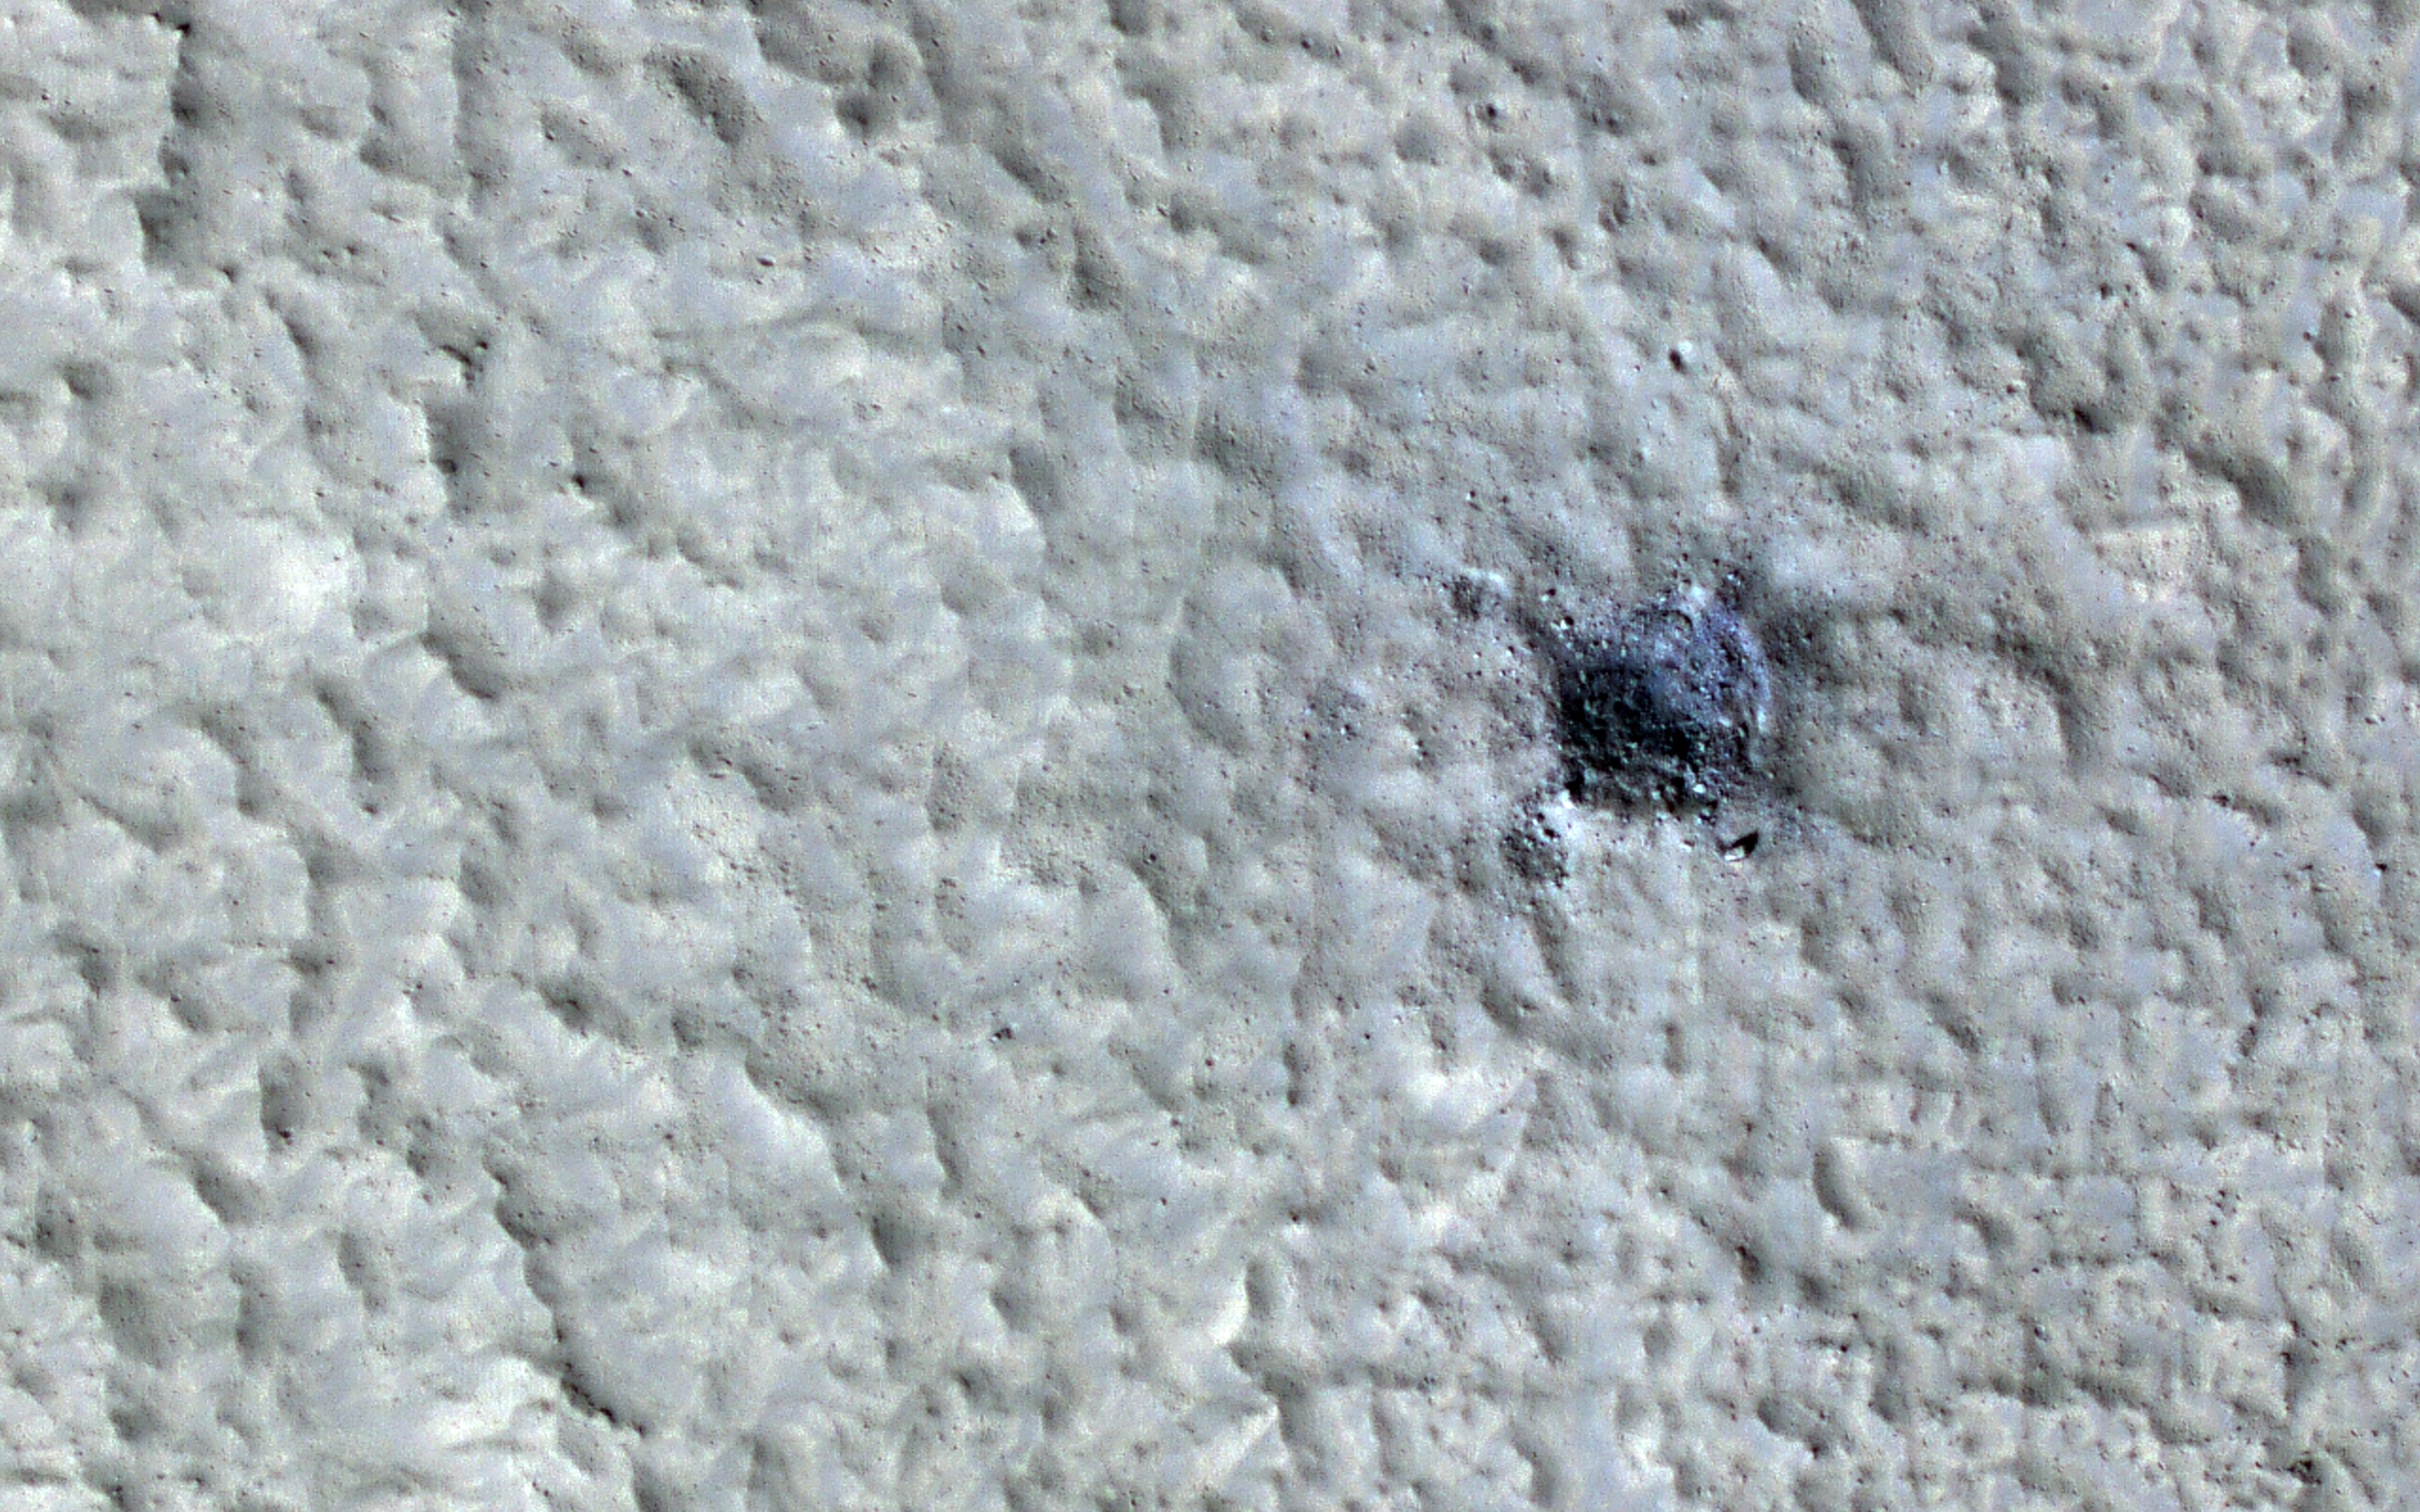

A New Impact Event

This impact disturbed dust over an area more than two kilometers wide, large enough to be visible in MARCI daily global images. The largest new crater is about 35 meters in diameter, making it the about the 16th largest new crater found on Mars.

By “new crater” we mean that its formation is documented by before and after images, usually acquired by MRO’s Context Camera. There are many other new craters formed up to a kilometer away from the biggest crater. These appear unusual for secondary craters produced by the main 35-meter crater, and are probably more like primary craters resulting from fragmentation of the bolide high in the Martian atmosphere.

The map is projected here at a scale of 25 centimeters (9.8 inches) per pixel. (The original image scale is 30.0 centimeters [11.8 inches] per pixel [with 1 x 1 binning]; objects on the order of 90 centimeters [35.4 inches] across are resolved.) North is up.

This is a stereo pair with ESP_076735_2180.

The University of Arizona, in Tucson, operates HiRISE, which was built by Ball Aerospace & Technologies Corp., in Boulder, Colorado. NASA’s Jet Propulsion Laboratory, a division of Caltech in Pasadena, California, manages the Mars Reconnaissance Orbiter Project for NASA’s Science Mission Directorate, Washington.

Credit: NASA/JPL-Caltech/University of Arizona